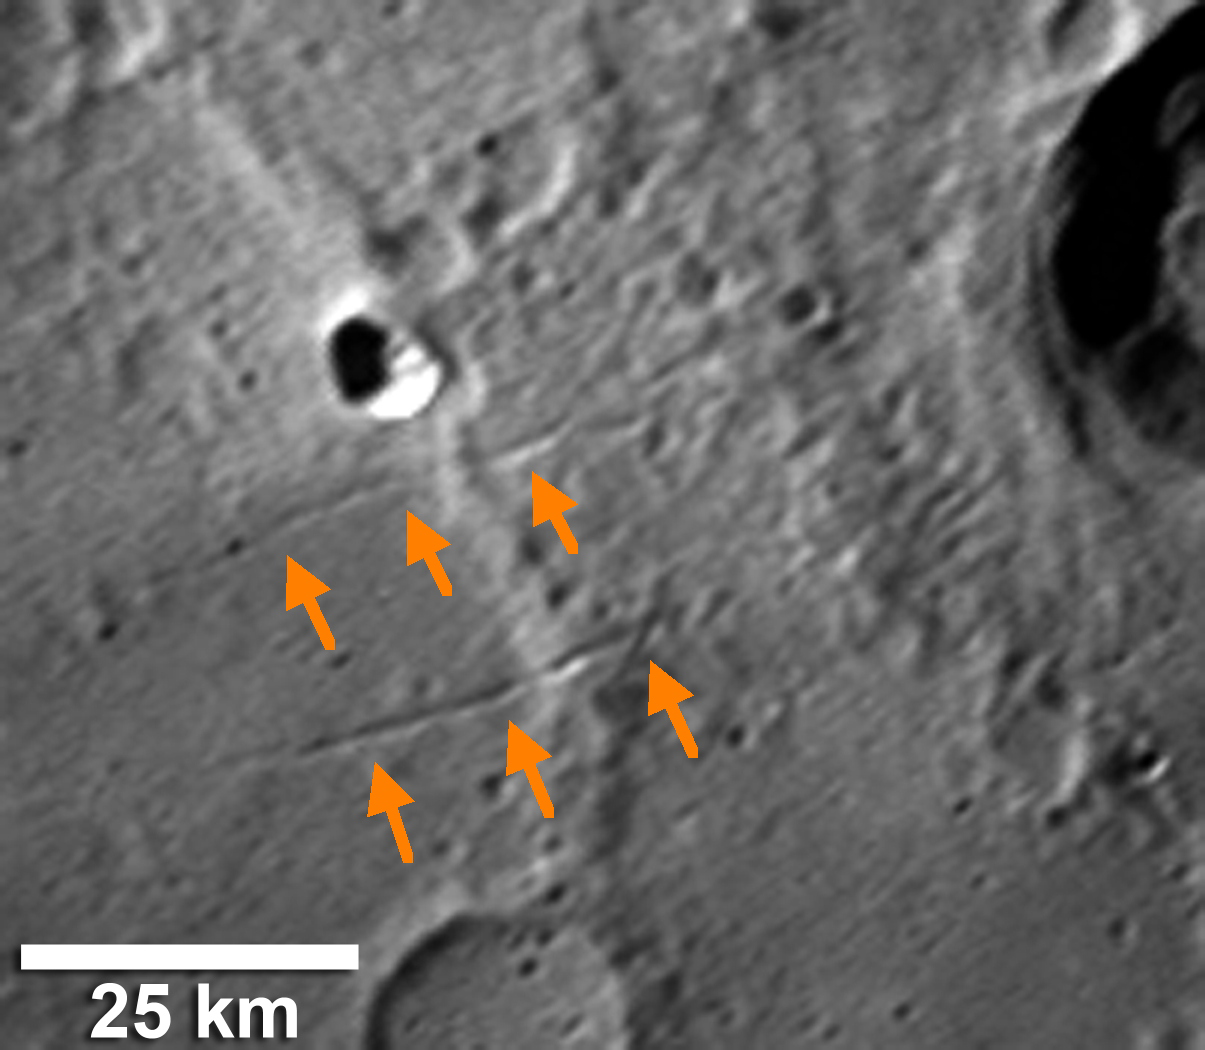

Searching for Evidence of Extension on Mercury

Mercury’s surface shows many lobate scarps, which are caused by contraction (horizontal shortening) of the crust. In contrast, surface features indicative of extension (horizontal stretching) are rare on Mercury and have been previously identified only within the interiors of four large impacts basins: Caloris basin, Raditladi basin, Rembrandt basin, and a newly imaged basin from Mercury flyby 3. However, MESSENGER’s high-resolution images are enabling an examination of Mercury’s surface in unprecedented detail, and the above image shows the first evidence of extension outside of the floor of an impact basin. Visible near the center of the image are two narrow, northeast-southwest-trending troughs (orange arrows), interpreted to be landforms created by faulting in response to crustal extension.

Date Acquired: September 29, 2009
Instrument: Narrow Angle Camera (NAC) of the Mercury Dual Imaging System (MDIS)
Scale: 25 kilometer (16 mile) scale bar given on image

These images are from MESSENGER, a NASA Discovery mission to conduct the first orbital study of the innermost planet, Mercury. For information regarding the use of images, see the MESSENGER image use policy.

Credit: NASA/Johns Hopkins University Applied Physics Laboratory/Carnegie Institution of Washington